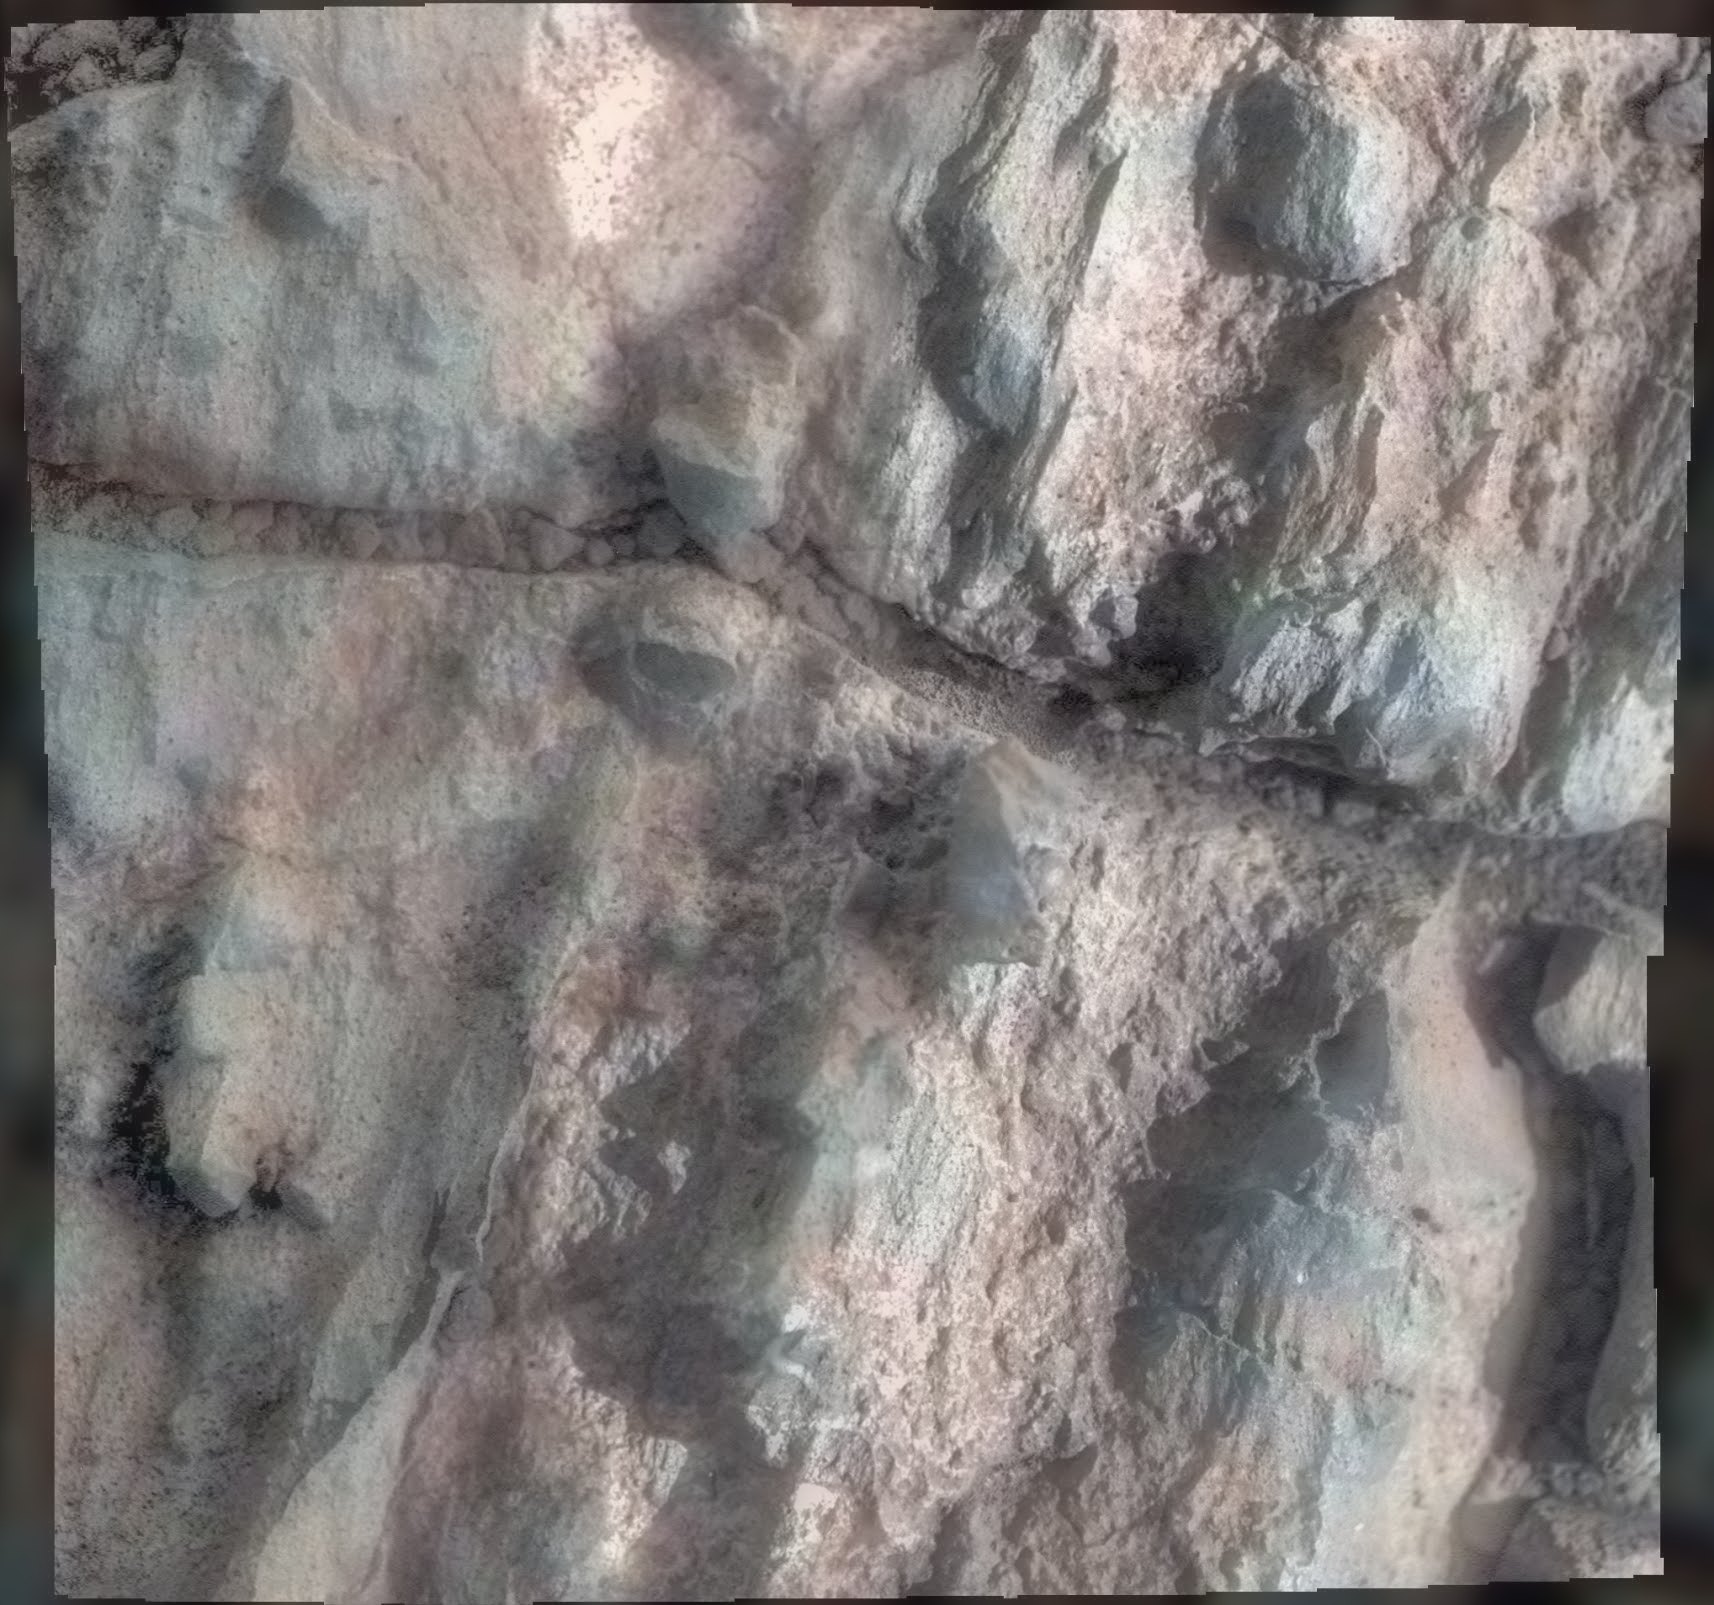

Opportunity Inspects ‘Gasconade’ on ‘Spirit Mound’ of Mars

Figure 1

This relatively bright outcropping of rock, dubbed “Gasconade,” was investigated by NASA’s Mars Exploration Rover Opportunity while the rover was perched on “Spirit Mound” at the western edge of Mars’ Endeavour Crater.

This mosaic combines four frames taken by the microscopic imager on Opportunity’s robotic arm on Oct. 2, 2016, during the 4,512st Martian day, or sol, of the rover’s work on Mars. Enhanced color information from Opportunity’s panoramic camera has been added to emphasize differences in the materials visible in the target. Figure A is a version with no color information added to the microscopic imager mosaic.

The view covers an area about 2 inches (5 centimeters) wide. Opportunity’s inspection found Gasconade to be a wind-etched outcrop with angular bits of darker rock within a lighter matrix, which may have been formed from fallout of the impact event that excavated the crater.

This location of Spirit Mound, shown at PIA20854, is the deeper on the western rim of Endeavour Crater than any site visited previously by Opportunity.

JPL manages the Mars Exploration Rover Project for NASA’s Science Mission Directorate in Washington.

Credit: NASA/JPL-Caltech/Cornell/USGS/ASU